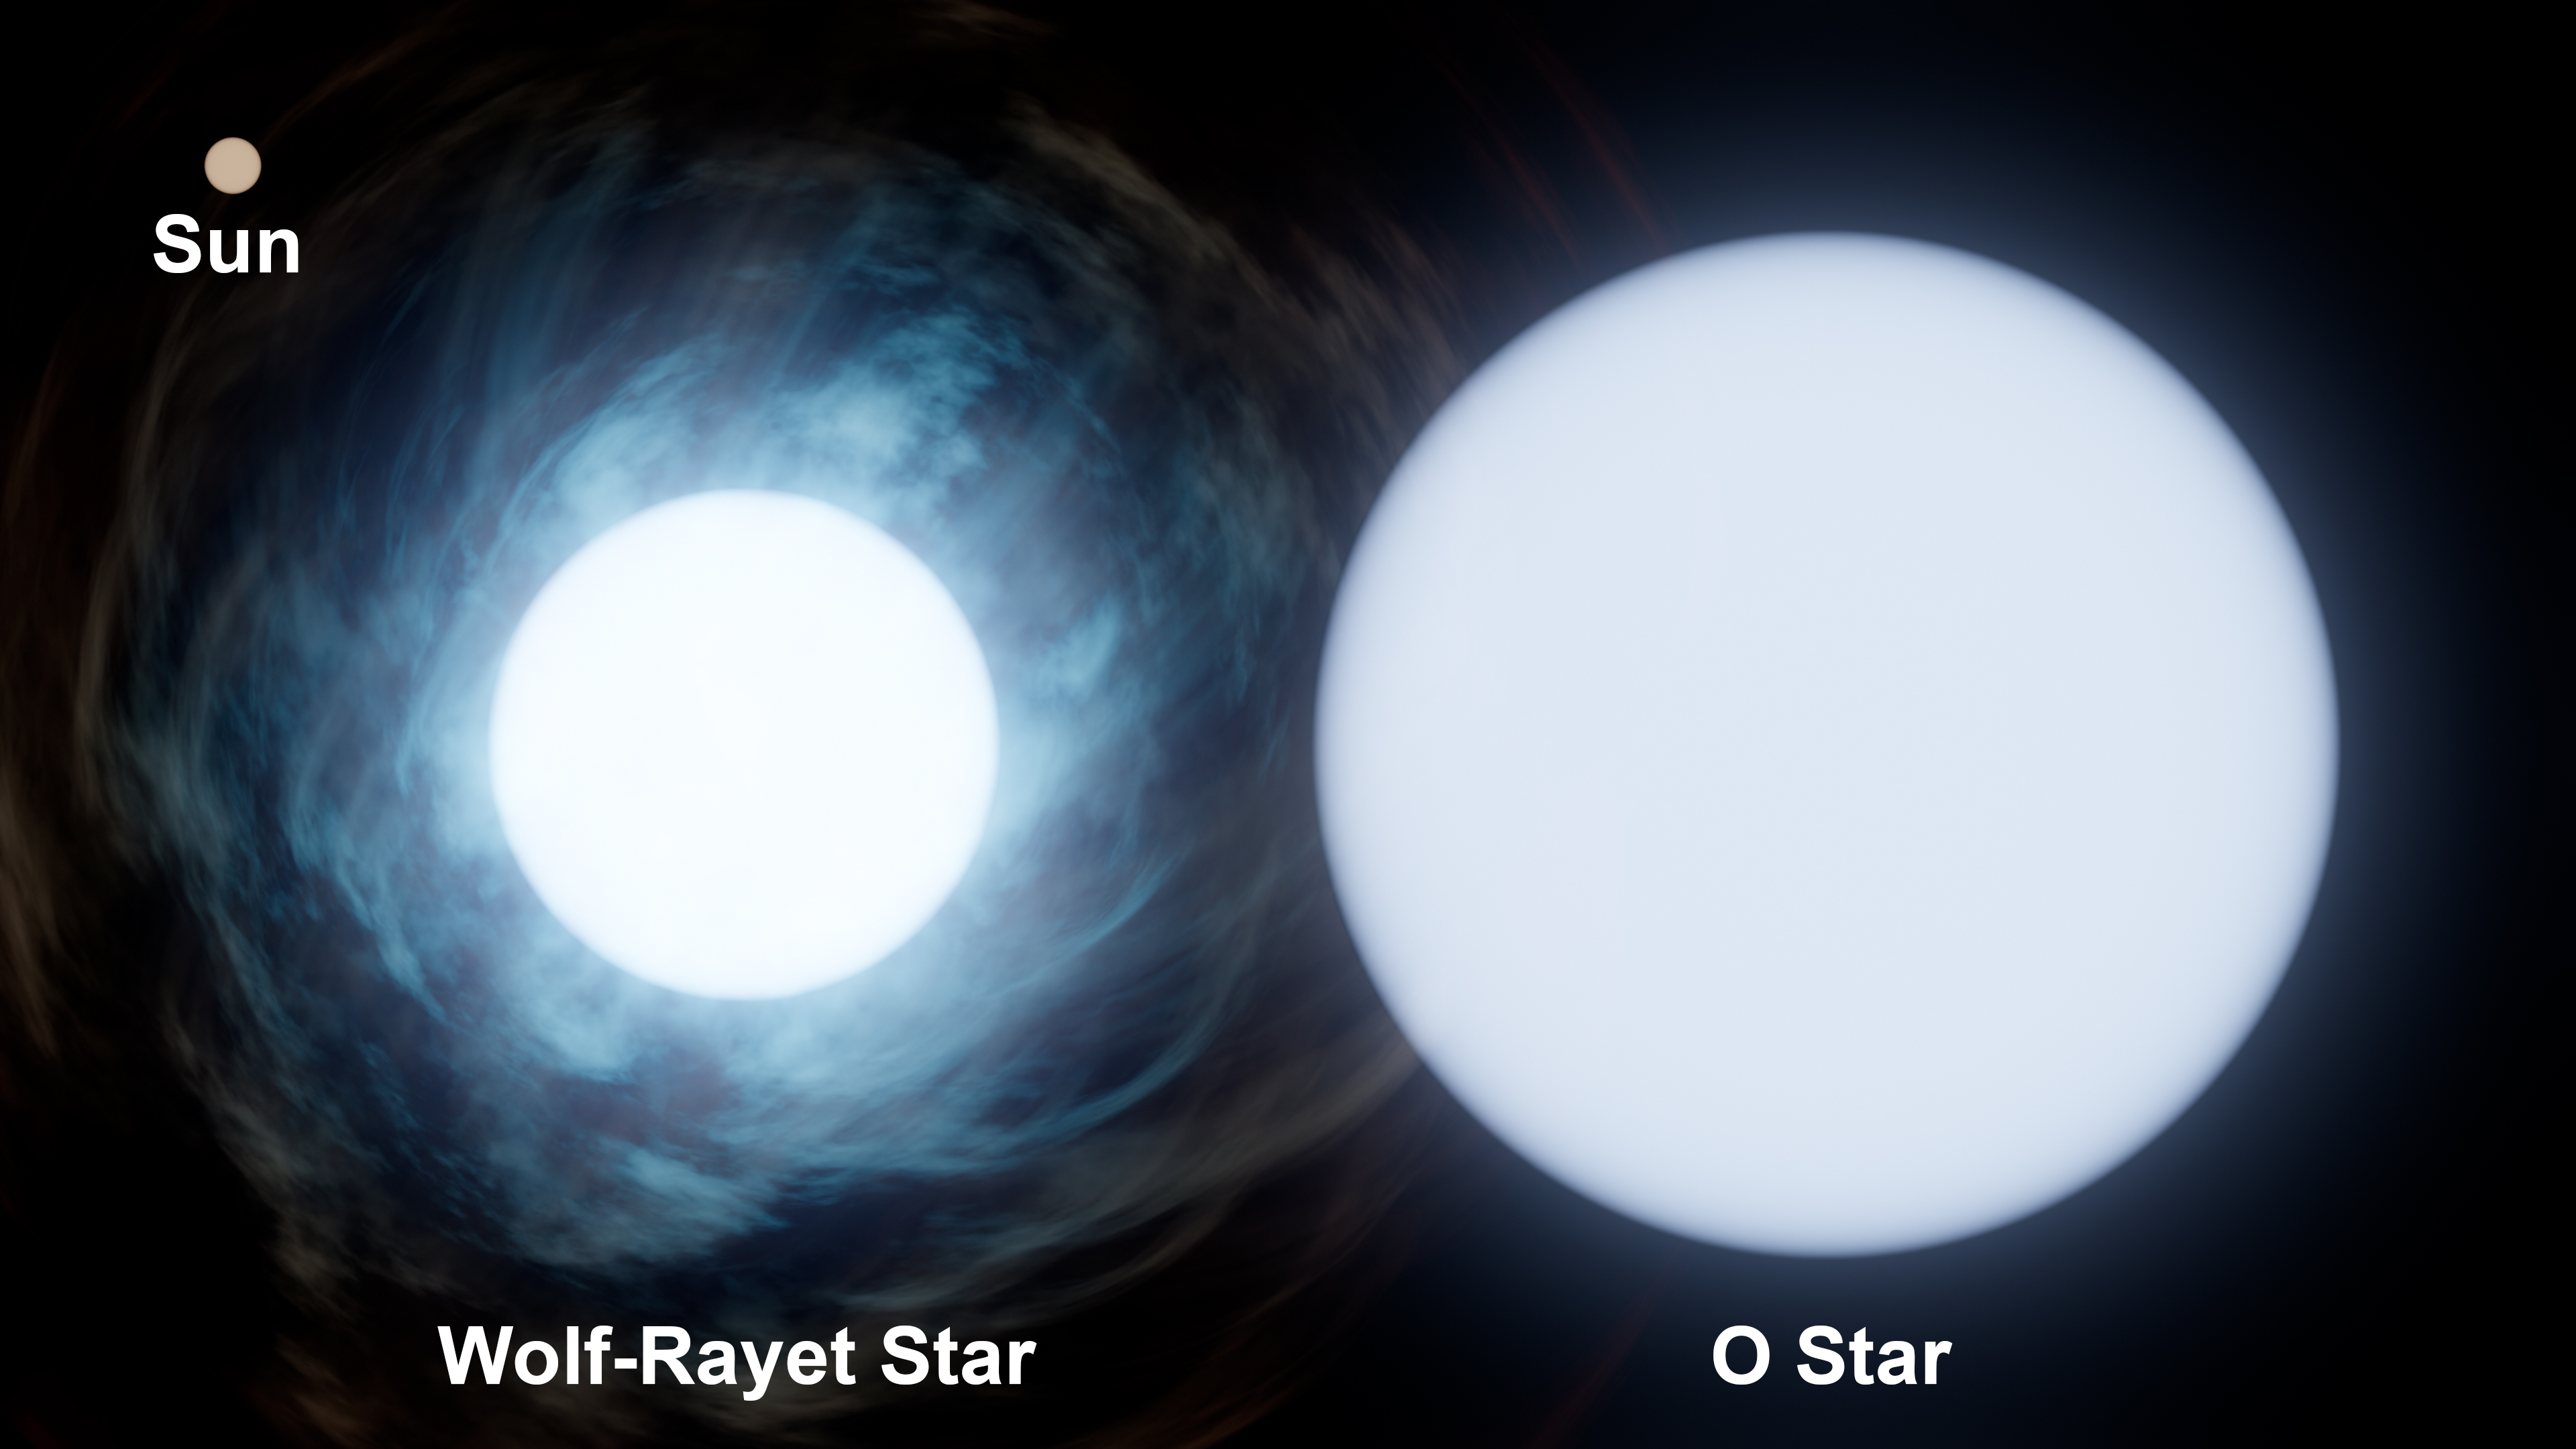

Comparing Sizes: the Sun and WR 140

This graphic shows the relative size of the Sun, upper left, compared to the two stars in the binary system known as Wolf-Rayet 140, or WR 140. The O-type star is roughly 30 times the mass of the Sun, while its companion is about 10 times the mass of the Sun.

O-type stars are some of the biggest and brightest stars in the universe. They use up their fuel quickly and live relatively short lives – no more than about 10 million years, as opposed to stars like our Sun, which live for about 10 billion years.

Wolf-Rayet stars were once O-type stars that are now nearing the end of their lives. They release huge amounts of mass into space via stellar winds, exposing their hot, inner layers. The Wolf-Rayet star in WR 140 may have shed more than half its original mass. It has an estimated temperature of 60,000 Kelvin (about 110,000 degrees Fahrenheit, or about 60,000 degrees Celsius) – more than 10 times the temperature of our Sun. The temperature of the O-type star is about 35,000 Kelvin (about 63,000 F, or about 35,000 C).

Credit: NASA/JPL-Caltech